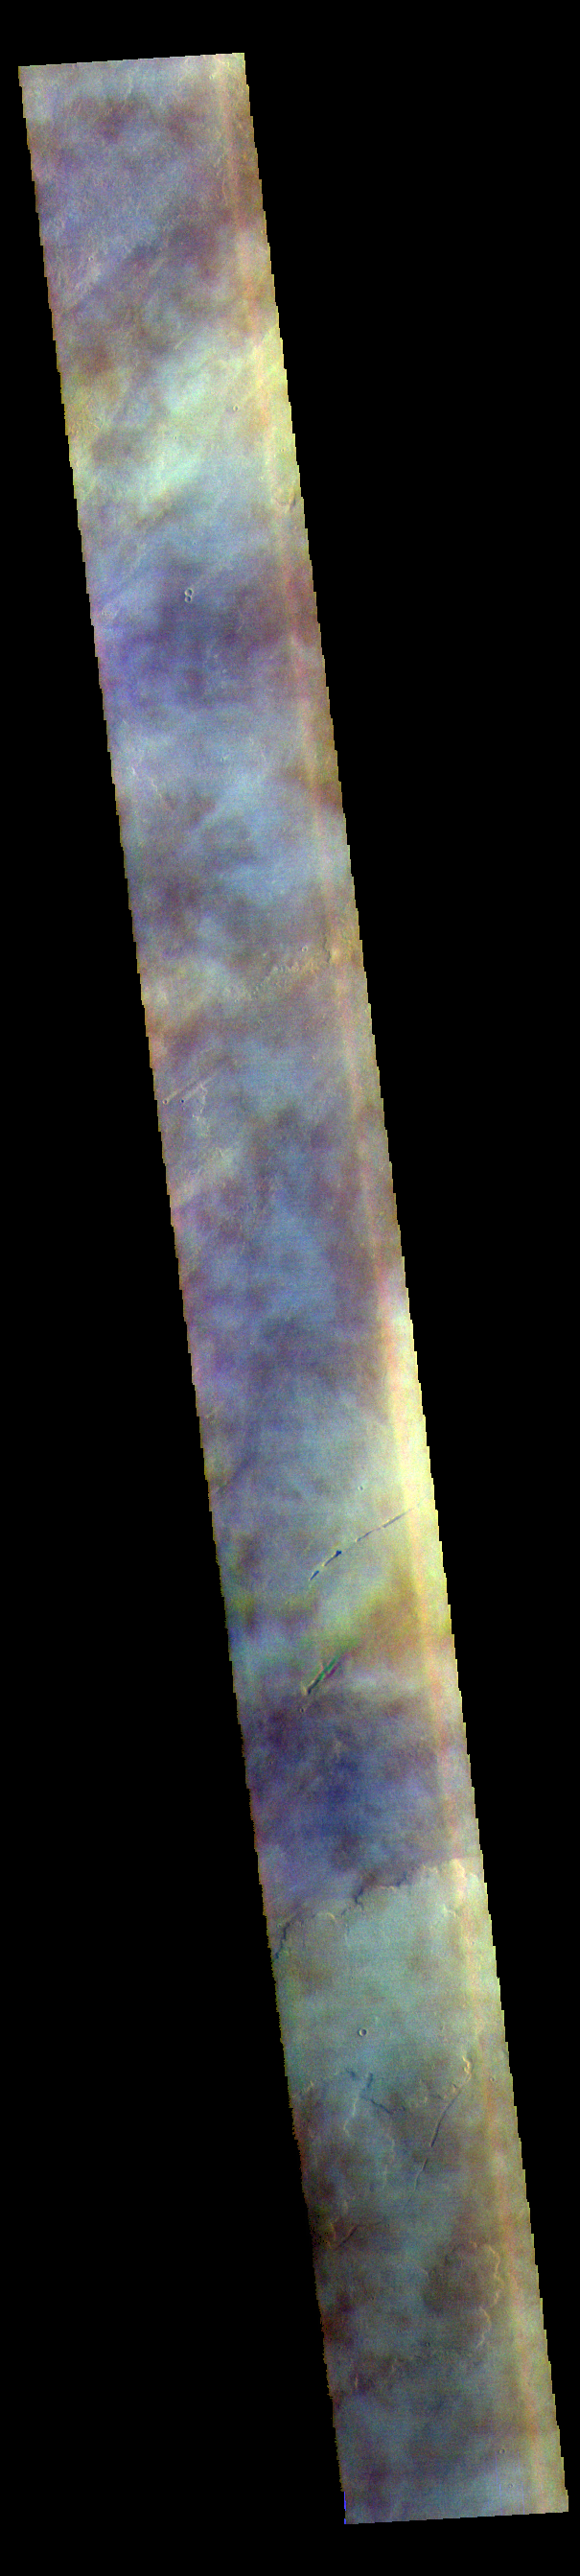

Tharsis Clouds – False Color

The THEMIS VIS camera contains 5 filters. The data from different filters can be combined in multiple ways to create a false color image. These false color images may reveal subtle variations of the surface not easily identified in a single band image. Today’s false color image shows part of the vast volcanic plains in the Tharsis region, in this case east of Pavonis Mons. The mottled appearance of the image is being caused by high altitude cloud cover. These clouds will be primarily composed of ice rather than dust.

The THEMIS VIS camera is capable of capturing color images of the Martian surface using five different color filters. In this mode of operation, the spatial resolution and coverage of the image must be reduced to accommodate the additional data volume produced from using multiple filters. To make a color image, three of the five filter images (each in grayscale) are selected. Each is contrast enhanced and then converted to a red, green, or blue intensity image. These three images are then combined to produce a full color, single image. Because the THEMIS color filters don’t span the full range of colors seen by the human eye, a color THEMIS image does not represent true color. Also, because each single-filter image is contrast enhanced before inclusion in the three-color image, the apparent color variation of the scene is exaggerated. Nevertheless, the color variation that does appear is representative of some change in color, however subtle, in the actual scene. Note that the long edges of THEMIS color images typically contain color artifacts that do not represent surface variation.

Credit: NASA/JPL-Caltech/ASU